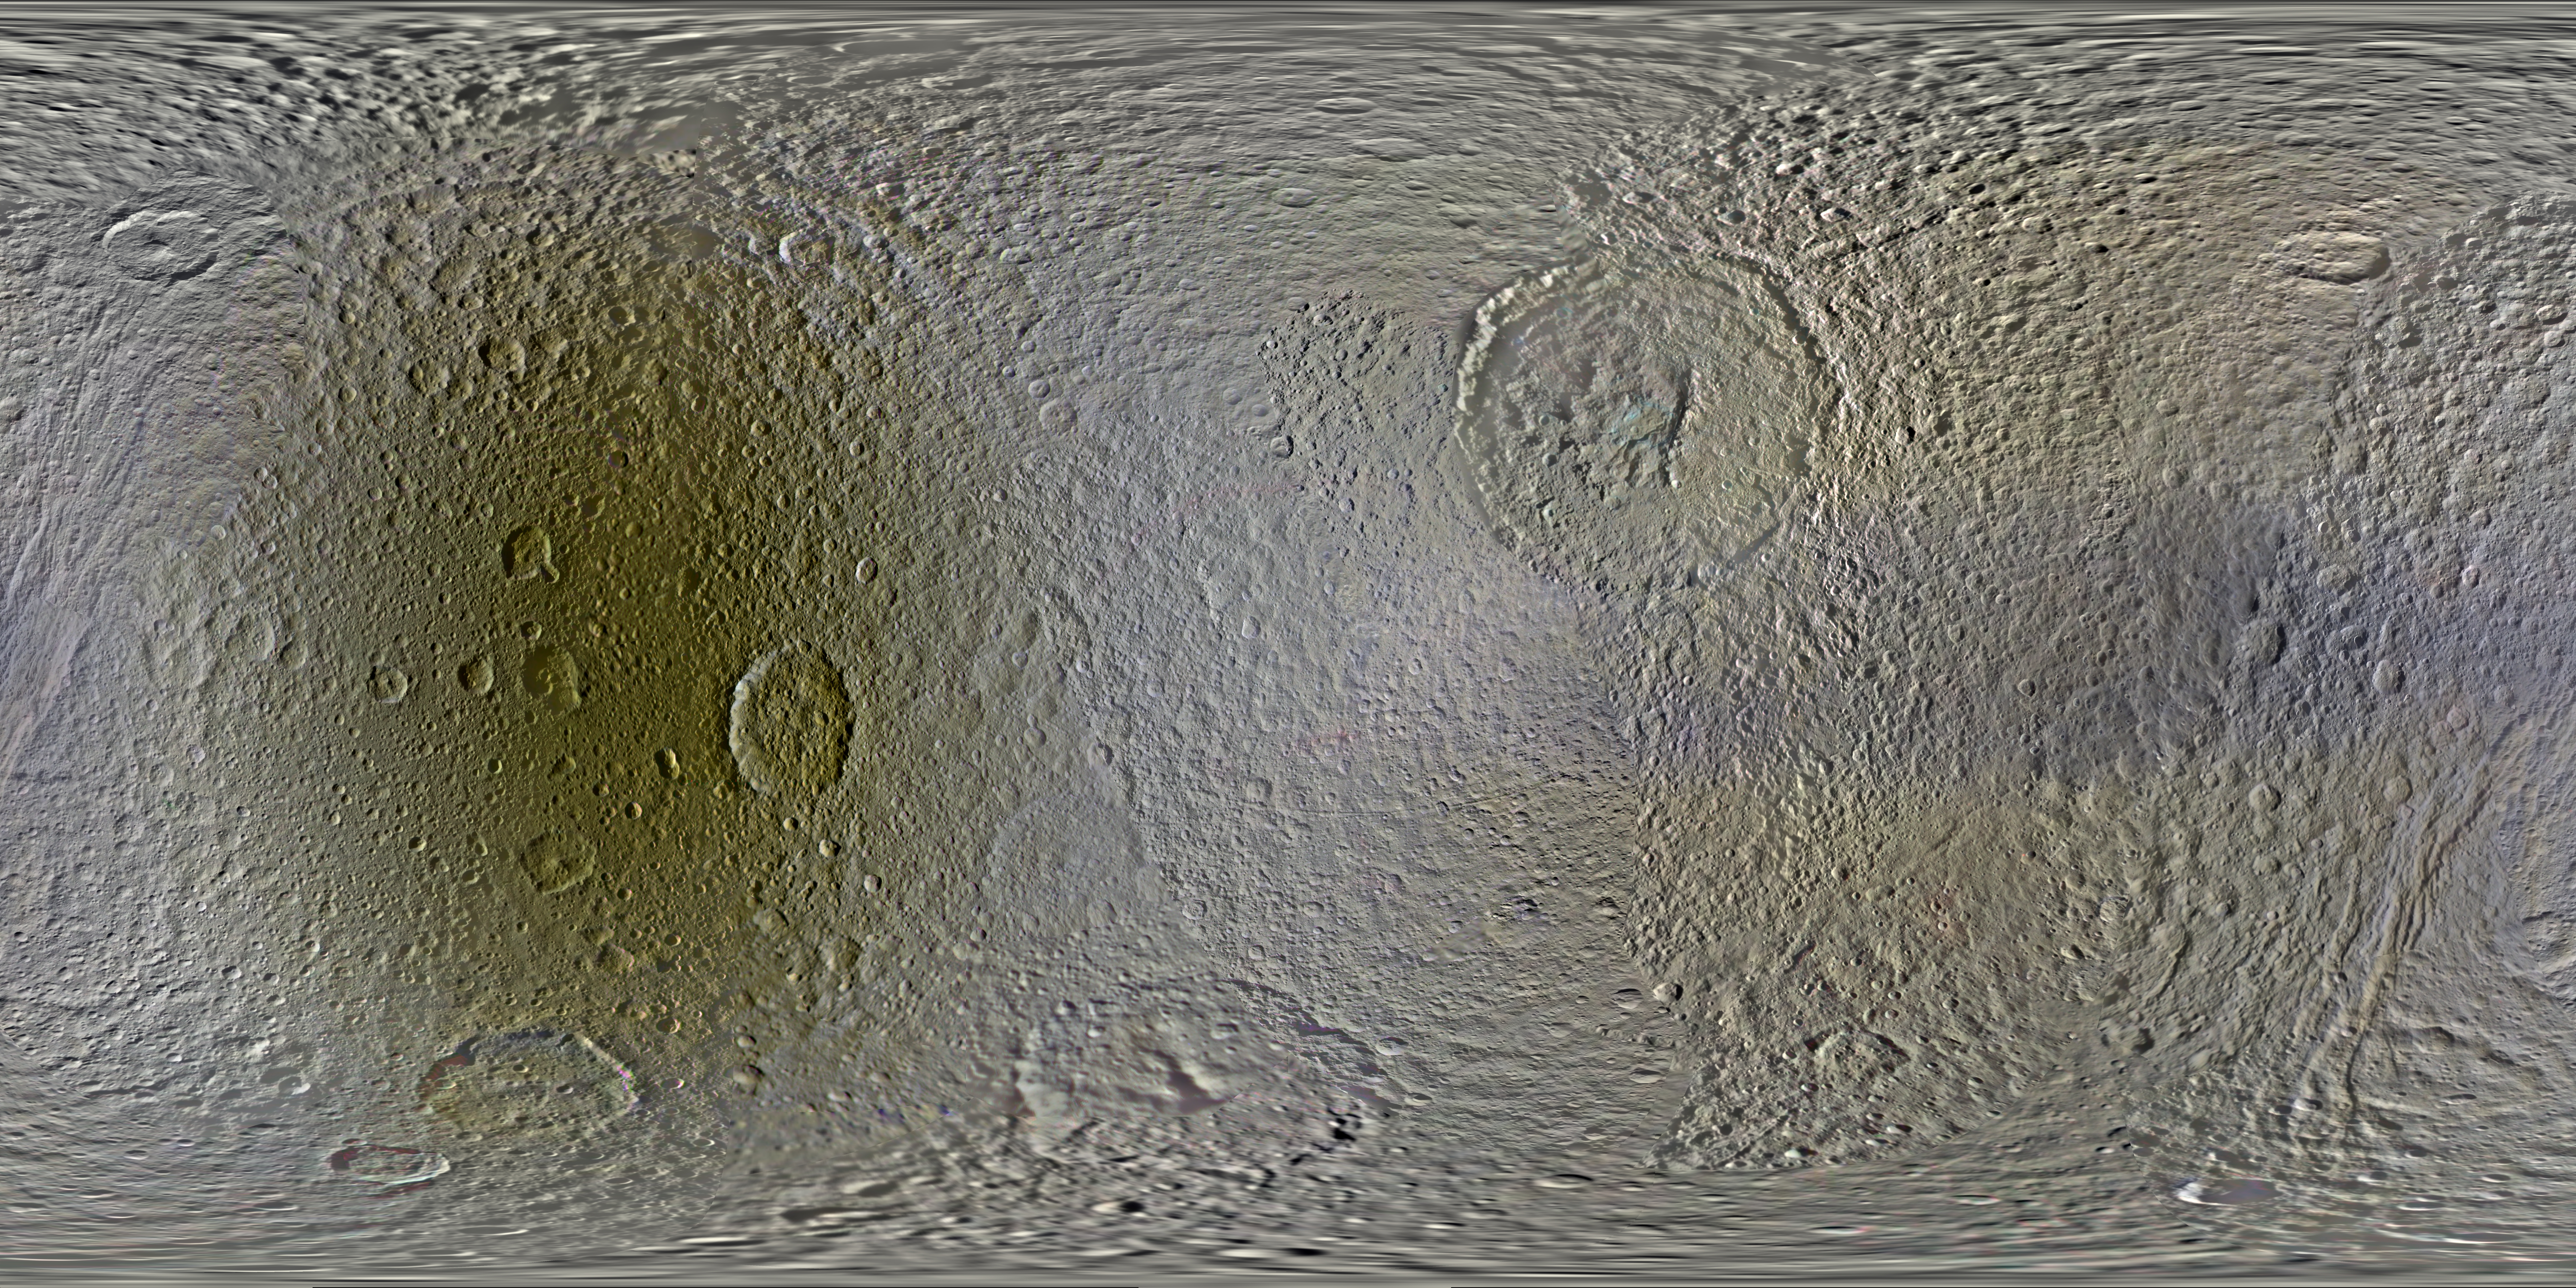

Color Maps of Tethys – 2014

This set of global, color mosaics of Saturn’s moon Tethys was produced from images taken by NASA’s Cassini spacecraft during its first ten years exploring the Saturn system. These are the first global color maps of these moons produced from the Cassini data.

The most obvious feature on the maps is the difference in color and brightness between the two hemispheres. The darker colors on the trailing hemispheres are thought to be due to alteration by magnetospheric particles and radiation striking those surfaces. The lighter-colored leading hemisphere is coated with icy dust from Saturn’s E-ring, formed from tiny particles ejected from Enceladus’ south pole. These satellites are all being painted by material erupted by neighboring Enceladus.

Another dramatic feature is the moon’s equatorial band. First observed on Tethys by Voyager, Cassini’s color mapping also revealed a similar type of feature on Mimas. Cassini showed these areas on both moons to be significantly brighter in the ultraviolet than surrounding terrains. This pattern, localized on the leading hemispheres, was discovered to correlate with the predicted pattern of bombardment of high-energy electrons trapped in Saturn’s magnetic field. This bombardment alters the surface ices on a crystalline scale and changes their color. Later, thermal observations by Cassini’s Composite Infrared Spectrometer (CIRS) instrument showed that these features also form thermal anomalies on the surface, giving rise to the nickname “Pac-Man” features (See PIA16198).

The colors shown in these global mosaics are enhanced, or broader, relative to human vision, extending into the ultraviolet and infrared range.

Resolution on Tethys in the maps is 250 meters per pixel.

Image selection, radiometric calibration, geographic registration and photometric correction, as well as mosaic selection and assembly were performed by Paul Schenk at the Lunar and Planetary Institute. Original image planning and targeting for Saturn’s icy moons were performed by Tilman Denk (Frei Universitat, Berlin) and Paul Helfenstein (Cornell University, Ithaca, New York).

The Cassini-Huygens mission is a cooperative project of NASA, the European Space Agency and the Italian Space Agency. NASA’s Jet Propulsion Laboratory, a division of the California Institute of Technology in Pasadena, manages the mission for NASA’s Science Mission Directorate, Washington. The Cassini orbiter and its two onboard cameras were designed, developed and assembled at JPL. The imaging operations center is based at the Space Science Institute in Boulder, Colo.

Credit: NASA/JPL-Caltech/Space Science Institute/Lunar and Planetary Institute